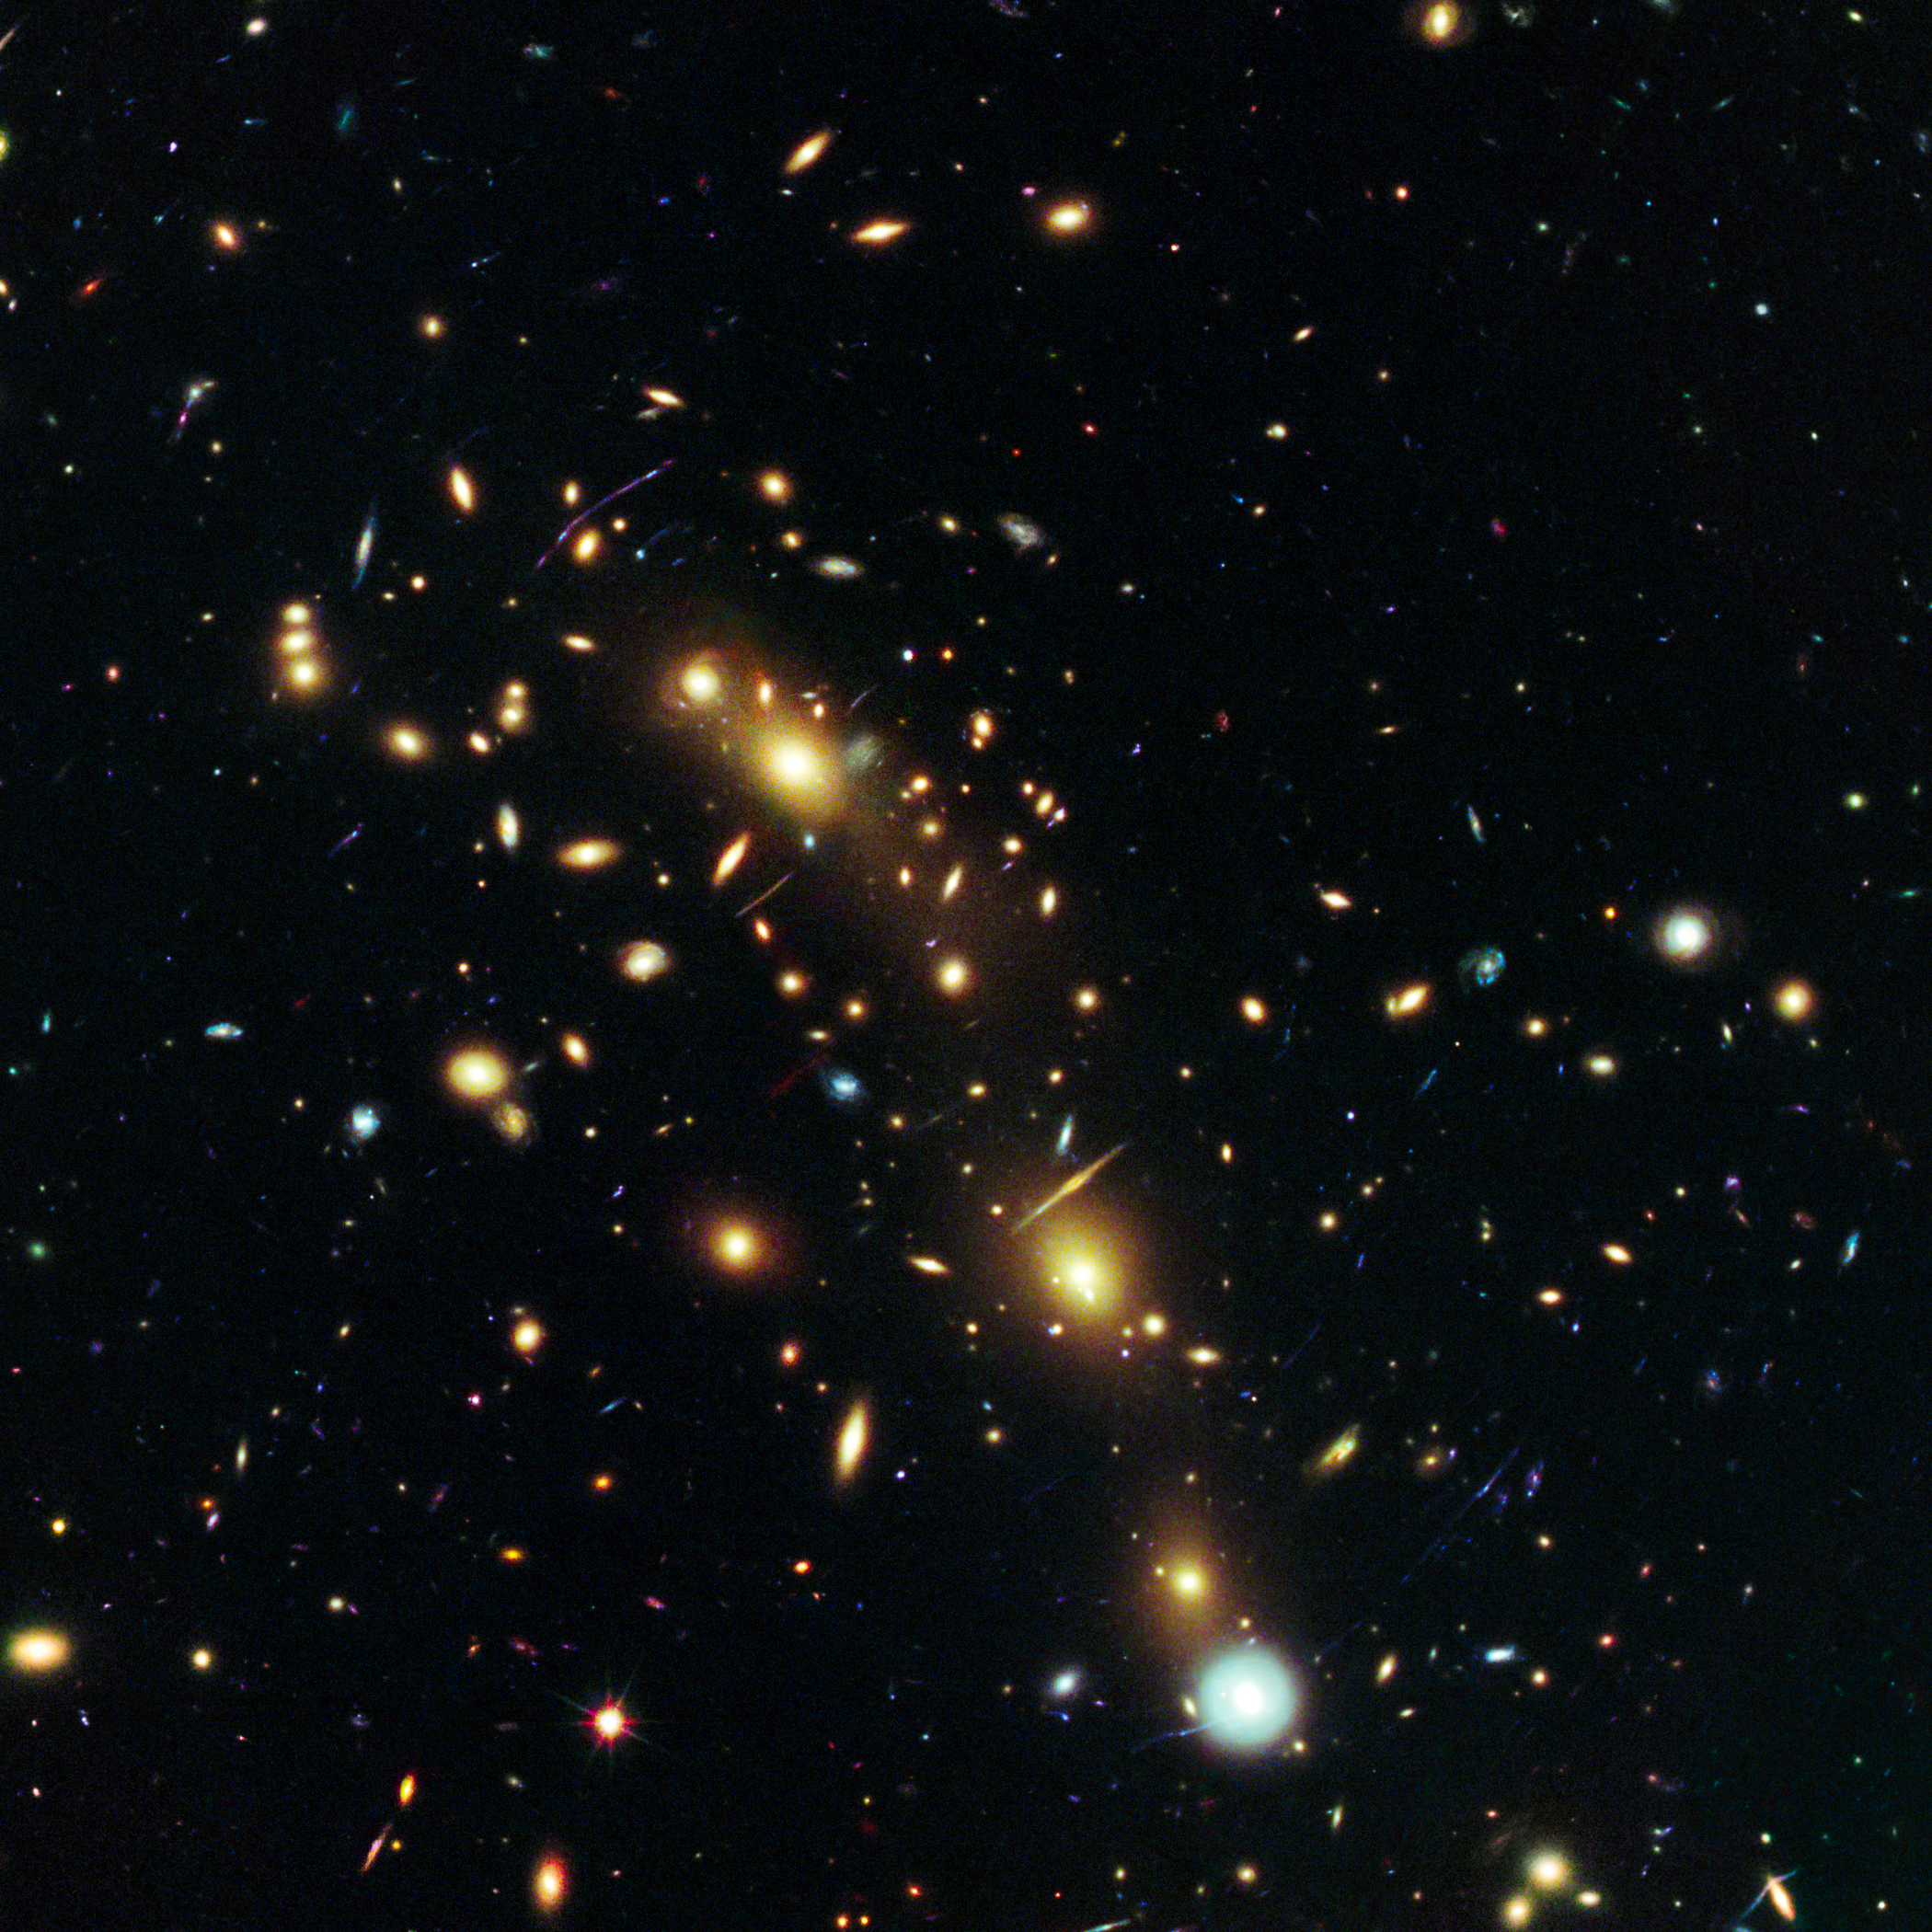

MACS J0416.1-2403

Object Name: MACS J0416.1-2403
Object Description: Galaxy Cluster and Gravitational Lens
Instrument: HST/ACS/WFC and HST/WFC3/IR
Filters: ACS/WFC: F435W (B) and F775W (i)WFC3/IR: F105W (Y), F110W (YJ), F125W (J), and F160W (H)

This image is a composite of separate exposures acquired by the ACS and WFC3 instruments on the Hubble Space Telescope (HST). Several filters were used to sample broad wavelength ranges. The color results from assigning different hues (colors) to each monochromatic (grayscale) image associated with an individual filter. In this case, the assigned colors are: Blue: F435W (B) Green: F775W (i) Red: F105W (Y) + F110W (YJ) + F125W (J) + F160W (H)

Credit: NASA, ESA, and M. Postman (STScI), and the CLASH team